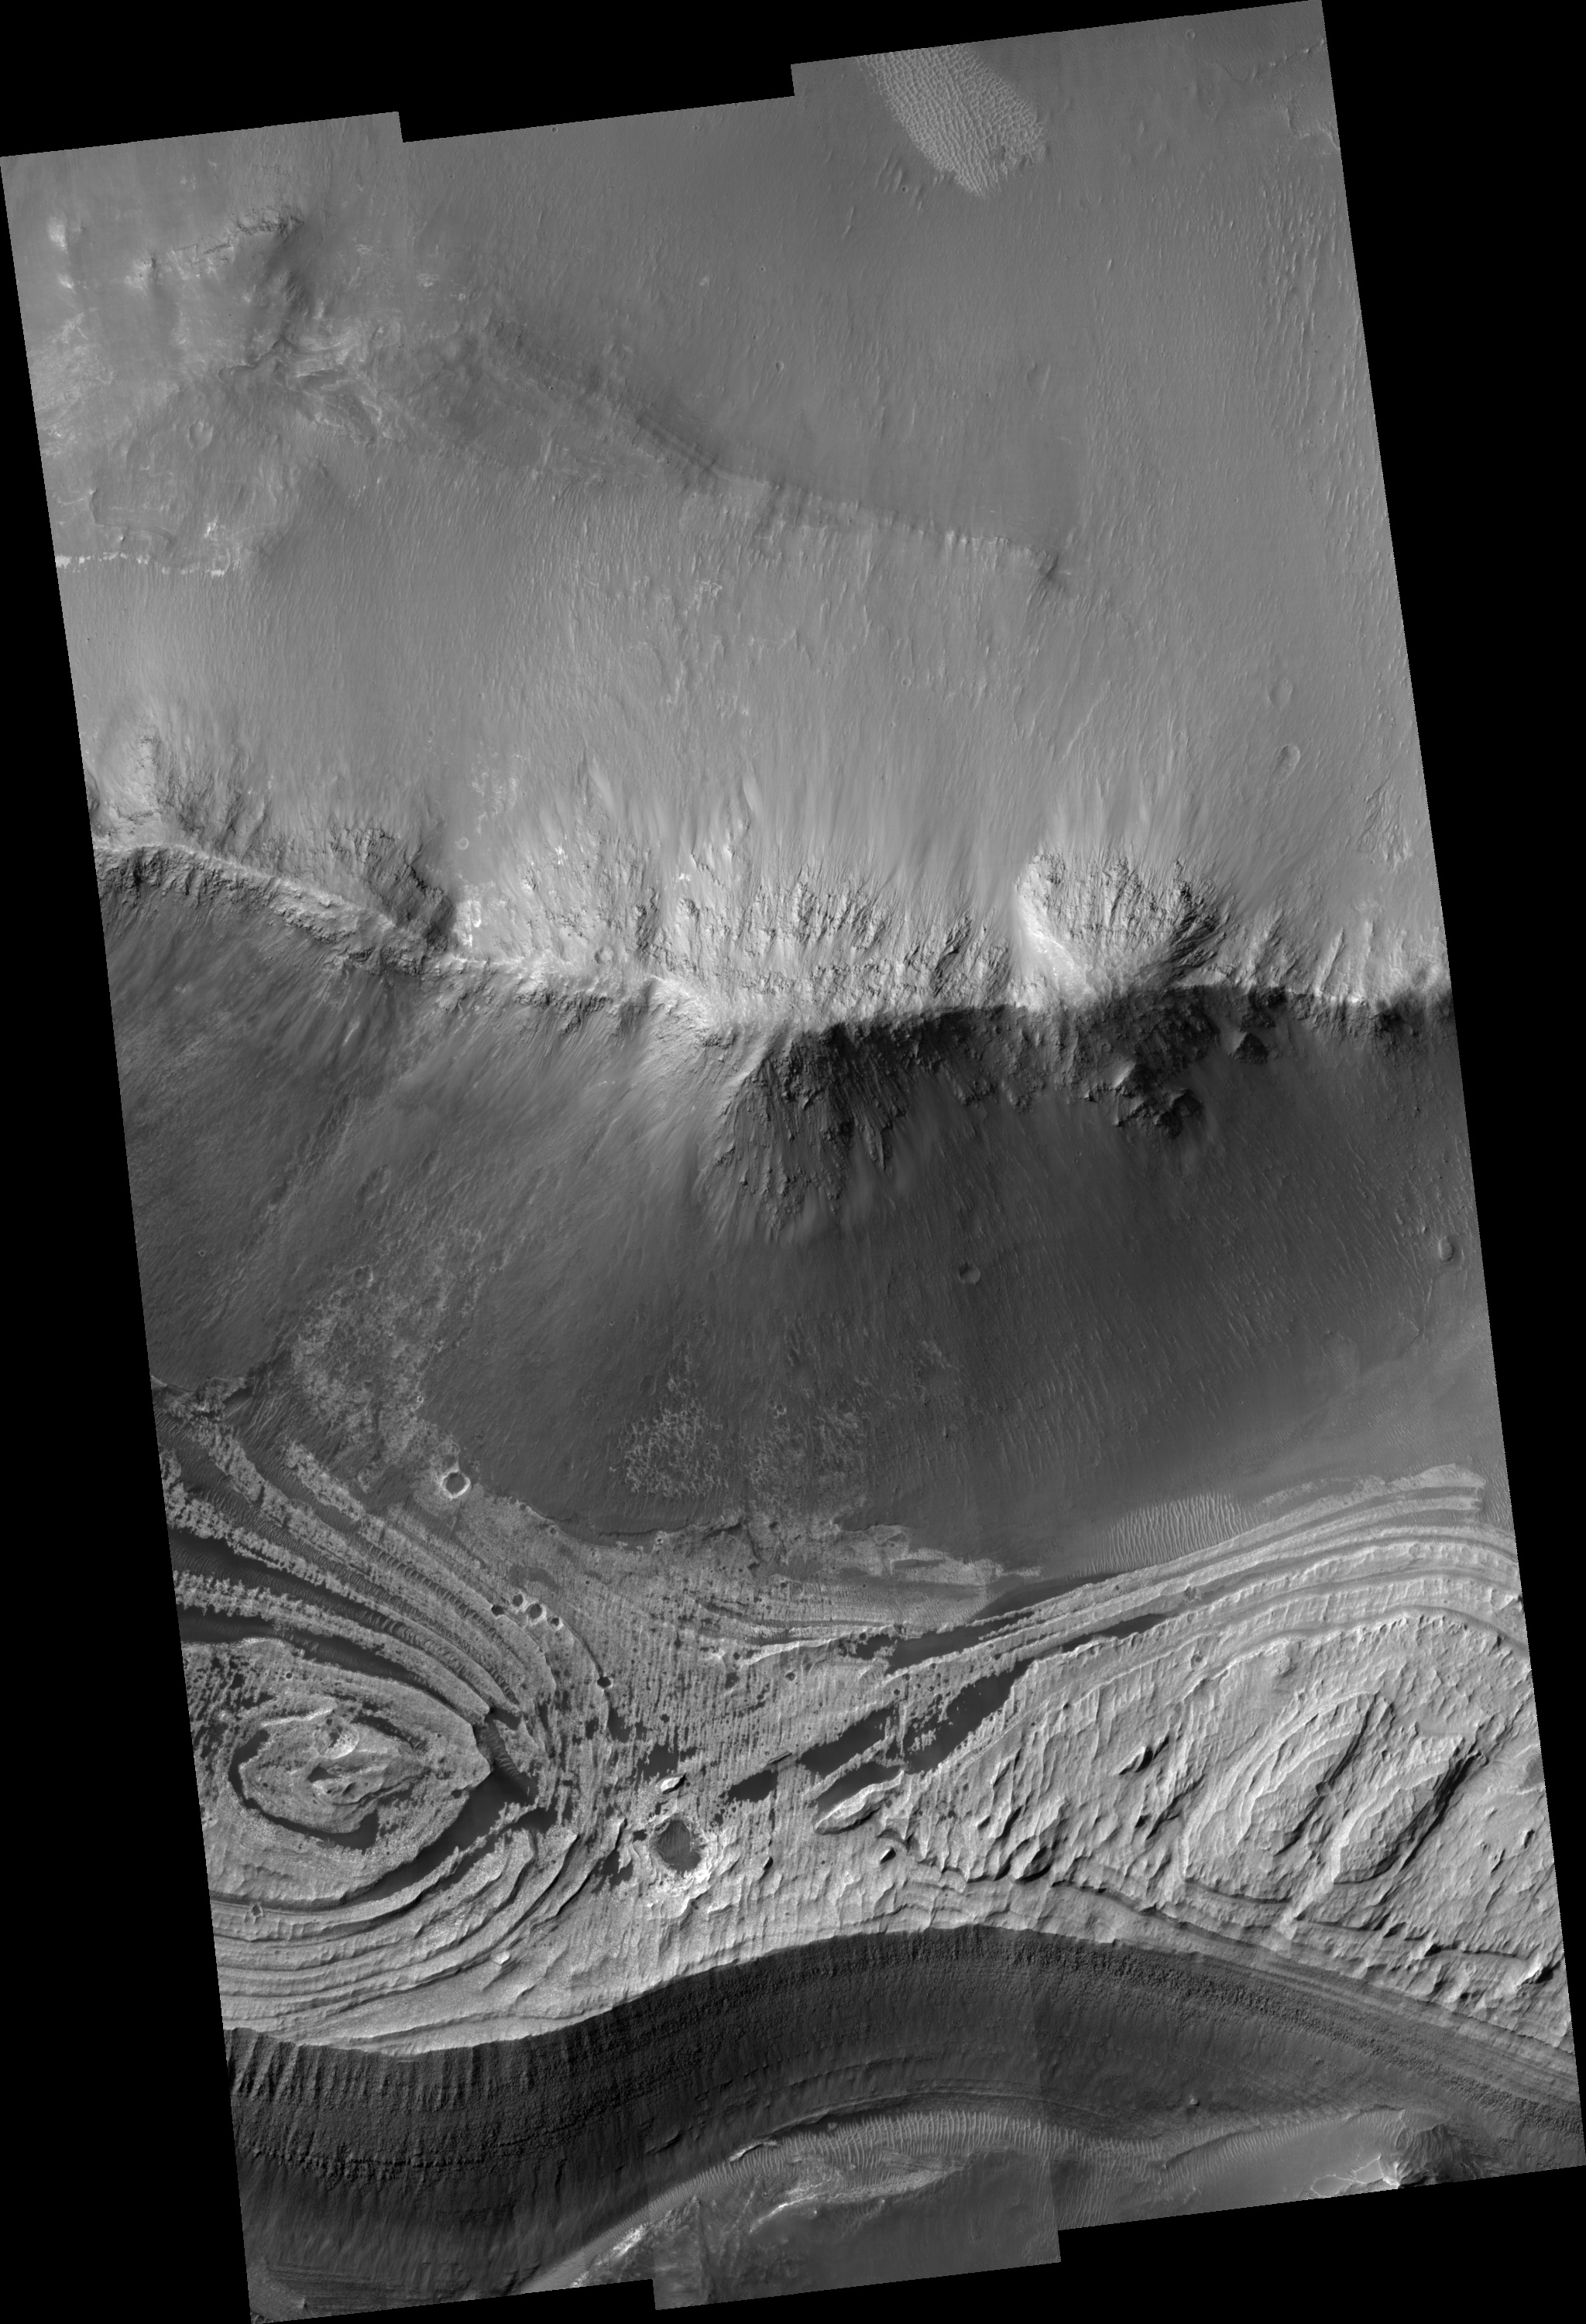

Wallrock and Light-toned Layering in Candor Chasma

While the canyon walls that define Valles Marineris appear dark and blocky, the interior of the canyons can sometimes be filled with light-toned rocks that appear layered. This HiRISE image shows the two geologic units in Candor Chasma, one of several canyons that make up Valles Marineris. At the center of the image is the wall rock that appears as a linear hill running east-west and composed of spurs and gullies. Larger meter-size boulders can be resolved by HiRISE and indicate lithified rock units that break down to produce these boulders which then roll downhill. The light-toned layered deposits are visible in the lower portion of the image. They appear brighter than the wallrock and also have prominent layering, which is best seen near the bottom of the image where there is a steep exposure and dozens of layers are revealed. Dark debris covers the layered deposits along this cliff face and forms debris aprons as material is shed downhill. The processes that emplaced the light-toned layered deposits are still being debated and include volcanism, eolian, and lacustrine origins. HiRISE images combined with multispectral data from CRISM (also on MRO) should help narrow down the possible origins.

Image PSP_001390_1735 was taken by the High Resolution Imaging Science Experiment (HiRISE) camera onboard the Mars Reconnaissance Orbiter spacecraft on November 12, 2006. The complete image is centered at -6.2 degrees latitude, 290.8 degrees East longitude. The range to the target site was 264.4 km (165.3 miles). At this distance the image scale ranges from 26.5 cm/pixel (with 1 x 1 binning) to 105.8 cm/pixel (with 4 x 4 binning). The image shown here has been map-projected to 25 cm/pixel and north is up. The image was taken at a local Mars time of 3:30 PM and the scene is illuminated from the west with a solar incidence angle of 57 degrees, thus the sun was about 33 degrees above the horizon. At a solar longitude of 134.4 degrees, the season on Mars is Northern Summer.

NASA’s Jet Propulsion Laboratory, a division of the California Institute of Technology in Pasadena, manages the Mars Reconnaissance Orbiter for NASA’s Science Mission Directorate, Washington. Lockheed Martin Space Systems, Denver, is the prime contractor for the project and built the spacecraft. The High Resolution Imaging Science Experiment is operated by the University of Arizona, Tucson, and the instrument was built by Ball Aerospace and Technology Corp., Boulder, Colo.

Credit: NASA/JPL/Univ. of Arizona